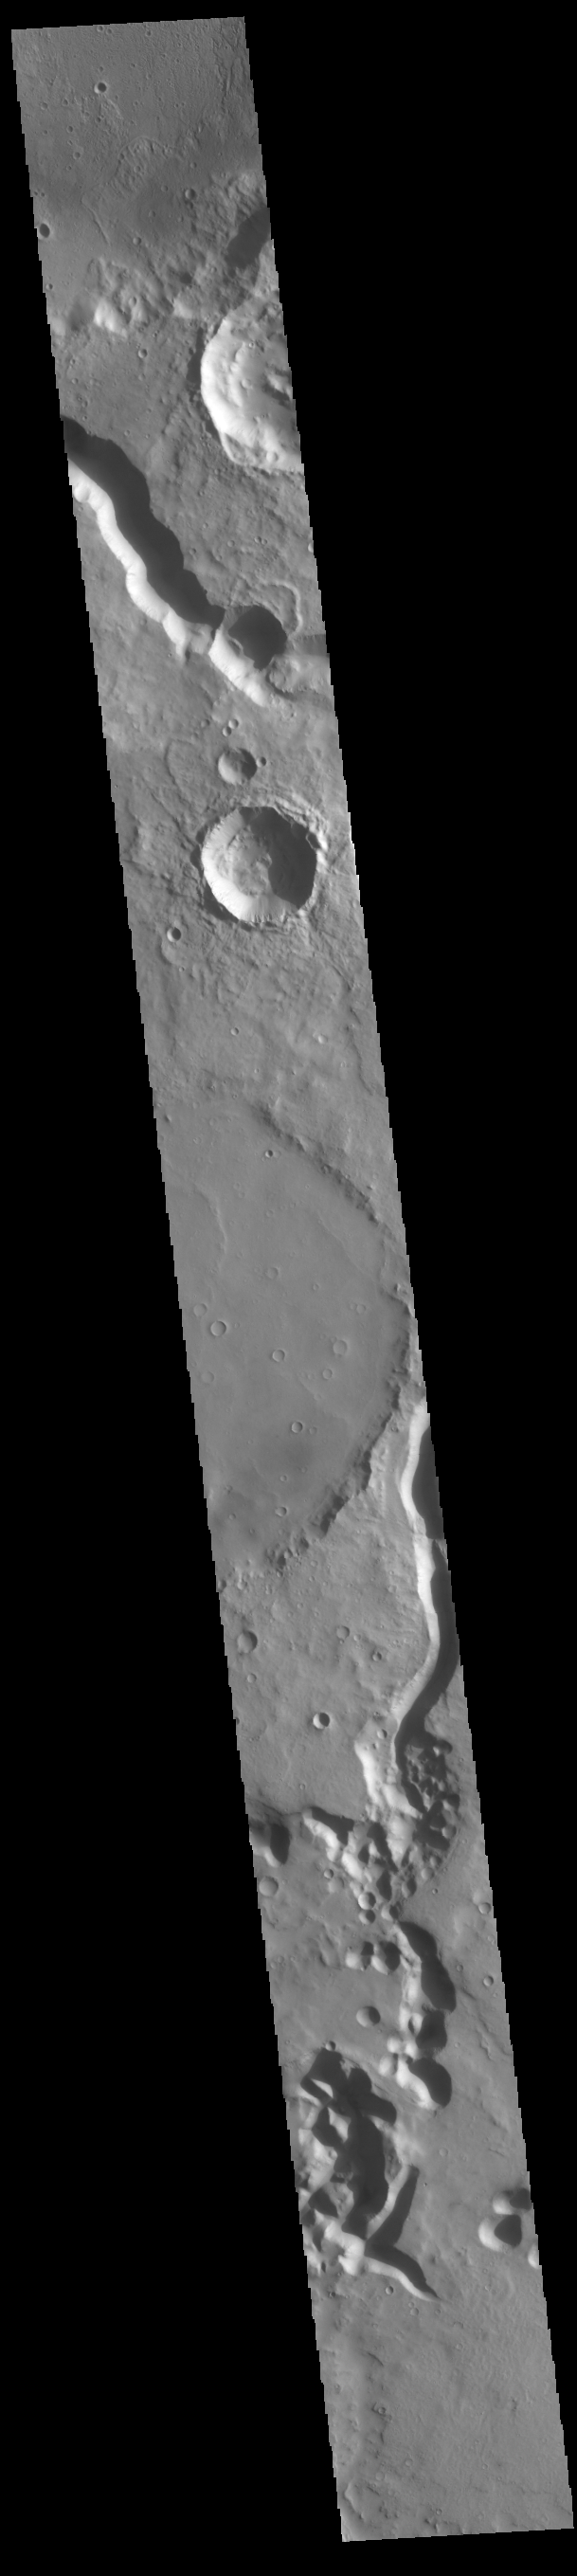

Tinto Vallis

The channels at the top and bottom of this VIS image are different sections of Tinto Vallis. This northward flowing channel is 180 km (112 miles) long and is located in northern Hesperia Planum. Tinto Vallis arises in the plains of Hesperia Planum and empties into Palos Crater (visible at the top of the image).

Credit: NASA/JPL-Caltech/ASU